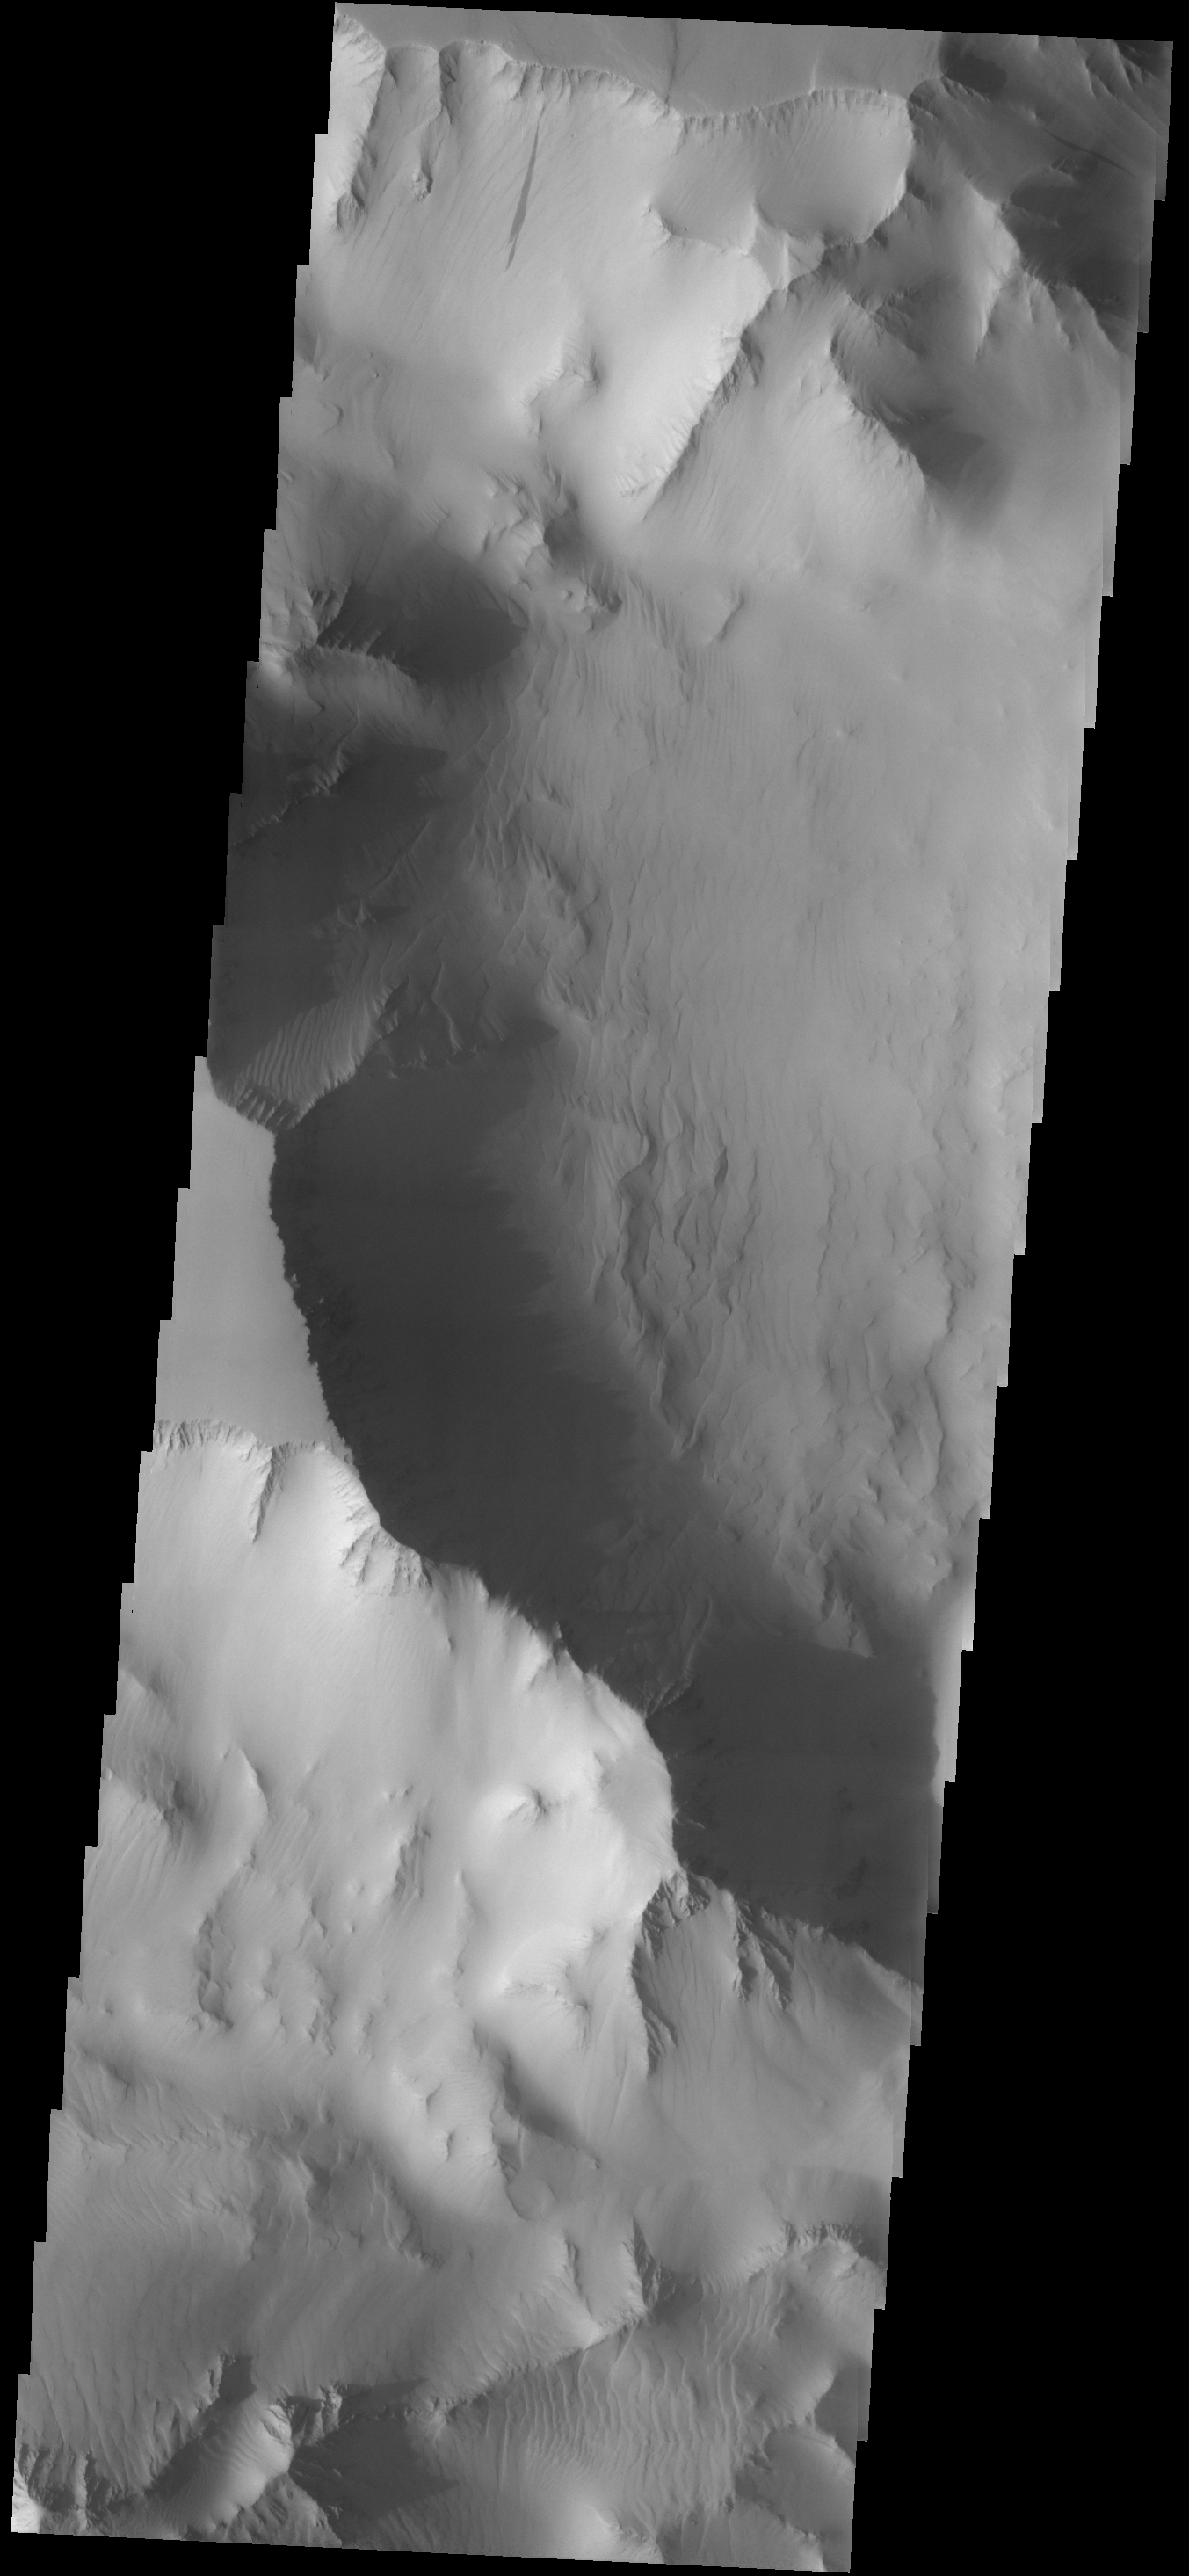

Dust

This dust avalanche is located in part of Noctis Labyrinthus.

Image information: VIS instrument. Latitude -4.6N, Longitude 266.3E. 17 meter/pixel resolution.

Please see the THEMIS Data Citation Note for details on crediting THEMIS images.

Note: this THEMIS visual image has not been radiometrically nor geometrically calibrated for this preliminary release. An empirical correction has been performed to remove instrumental effects. A linear shift has been applied in the cross-track and down-track direction to approximate spacecraft and planetary motion. Fully calibrated and geometrically projected images will be released through the Planetary Data System in accordance with Project policies at a later time.

NASA’s Jet Propulsion Laboratory manages the 2001 Mars Odyssey mission for NASA’s Office of Space Science, Washington, D.C. The Thermal Emission Imaging System (THEMIS) was developed by Arizona State University, Tempe, in collaboration with Raytheon Santa Barbara Remote Sensing. The THEMIS investigation is led by Dr. Philip Christensen at Arizona State University. Lockheed Martin Astronautics, Denver, is the prime contractor for the Odyssey project, and developed and built the orbiter. Mission operations are conducted jointly from Lockheed Martin and from JPL, a division of the California Institute of Technology in Pasadena.

Credit: NASA/JPL/ASU